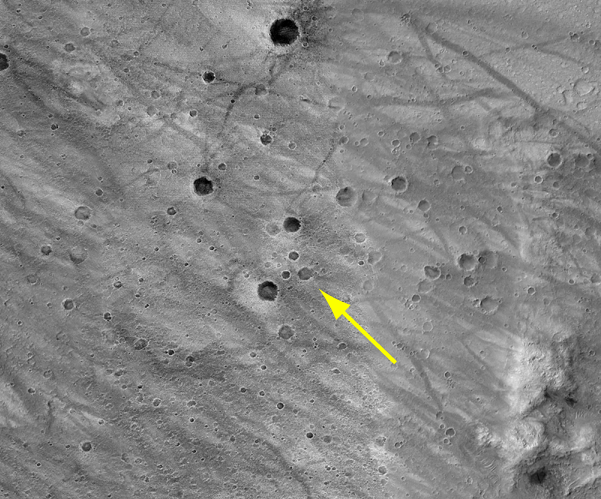

Approximate Location of Spirit

This image, taken previously by the Mars Orbiter Camera onboard Mars Global Surveyor, highlights the same cluster of craters captured by the Mars Exploration Rover Spirit as it descends to Mars.

Credit: NASA/JPL/Malin Space Science Systems